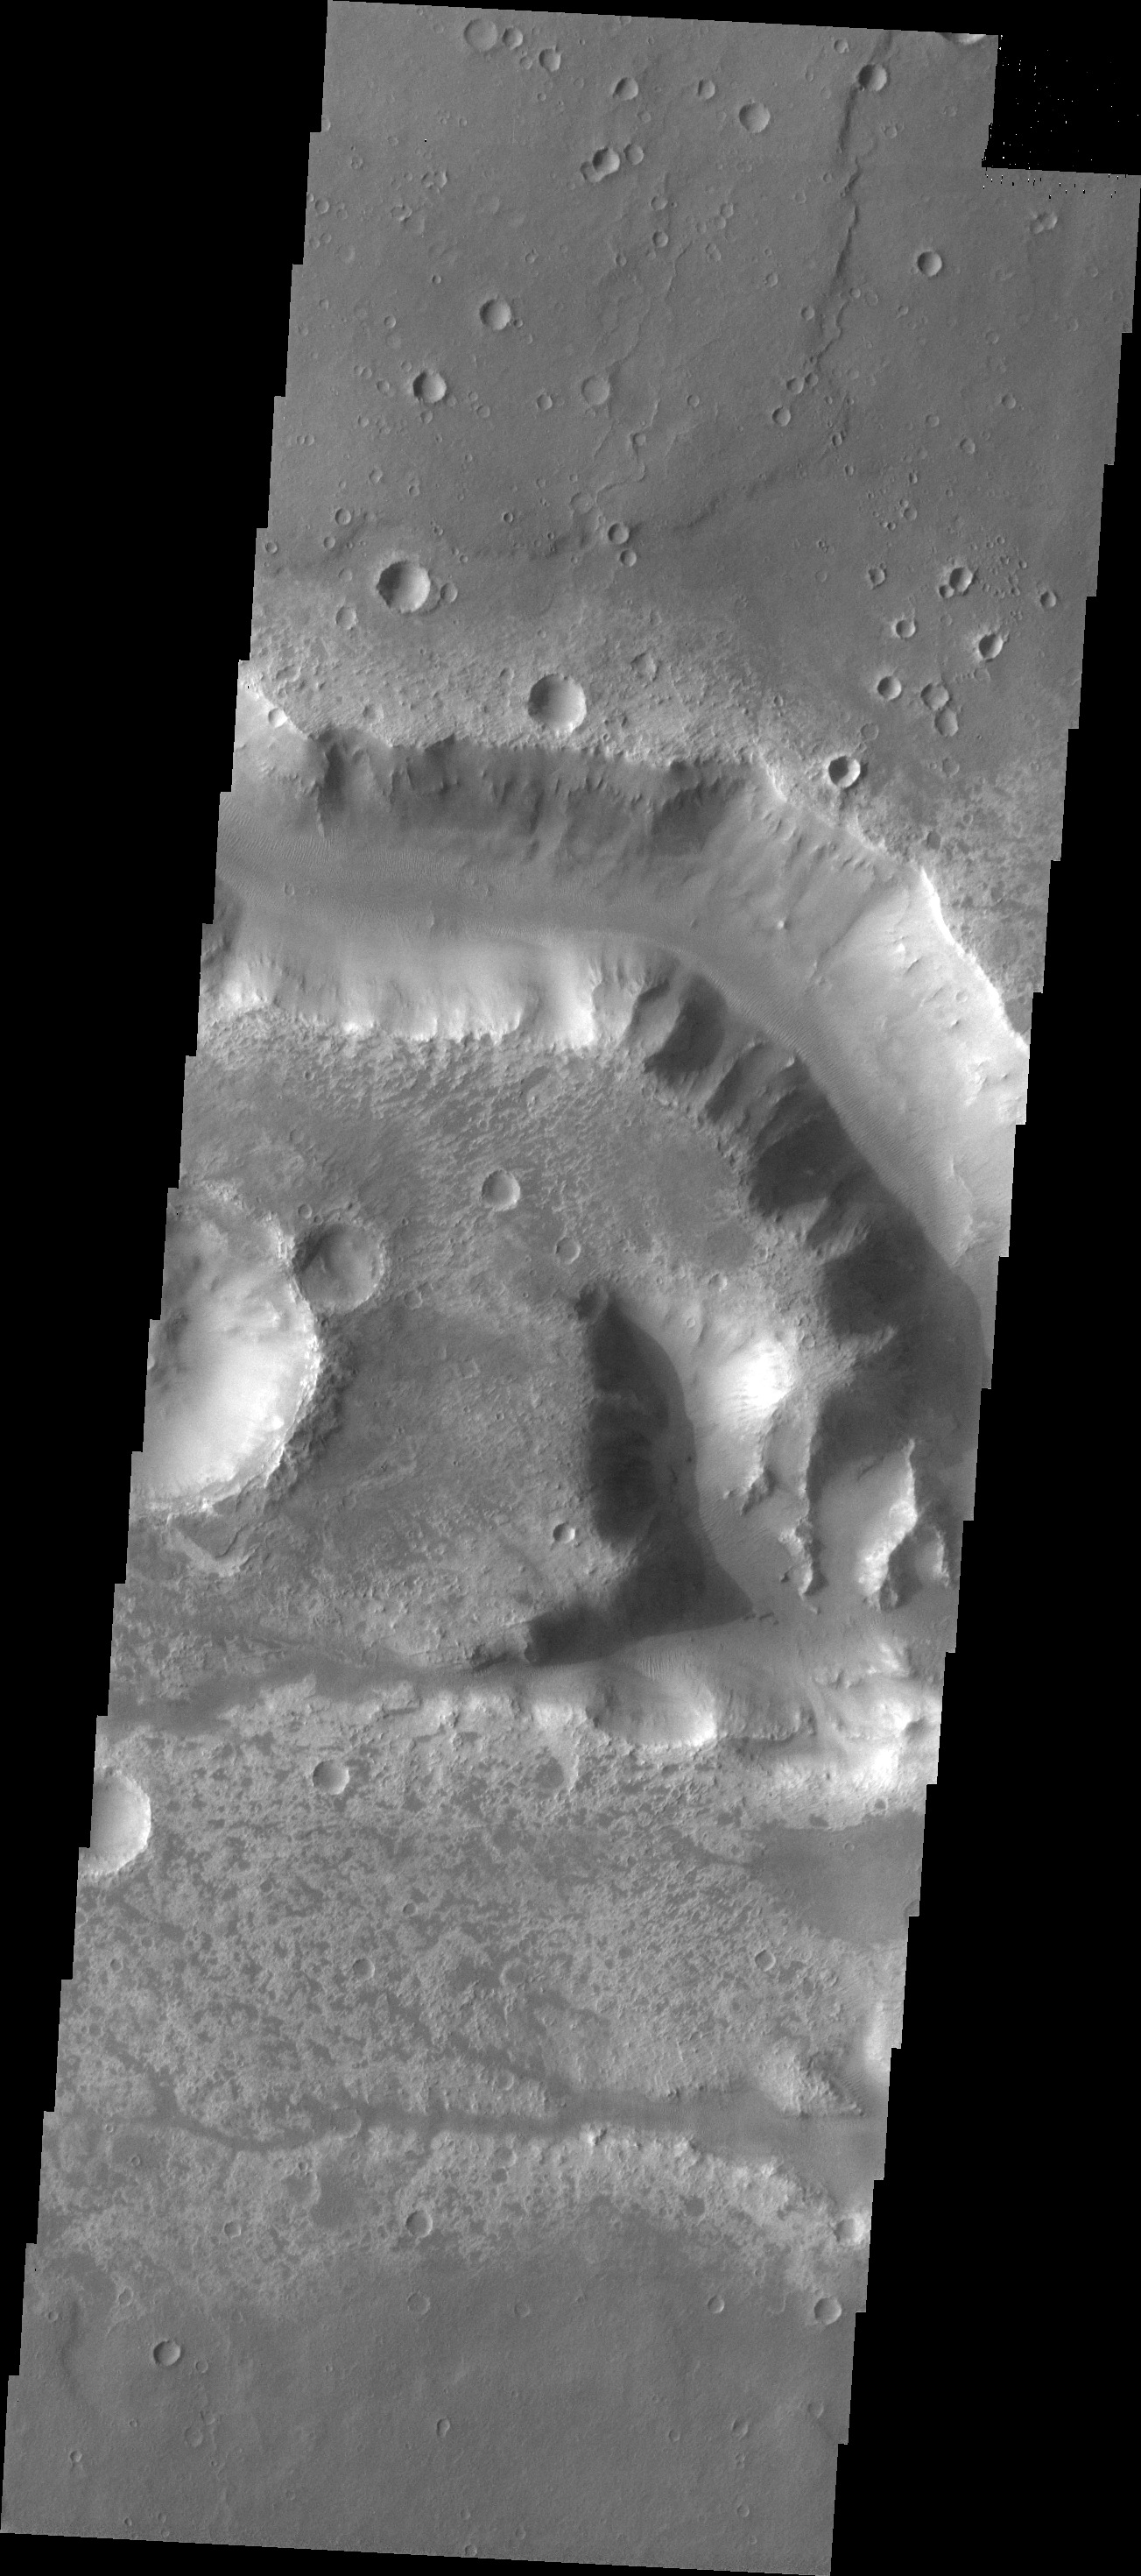

Her Desher Vallis

This VIS image shows a portion of Her Desher Vallis.

Credit: NASA/JPL/ASU